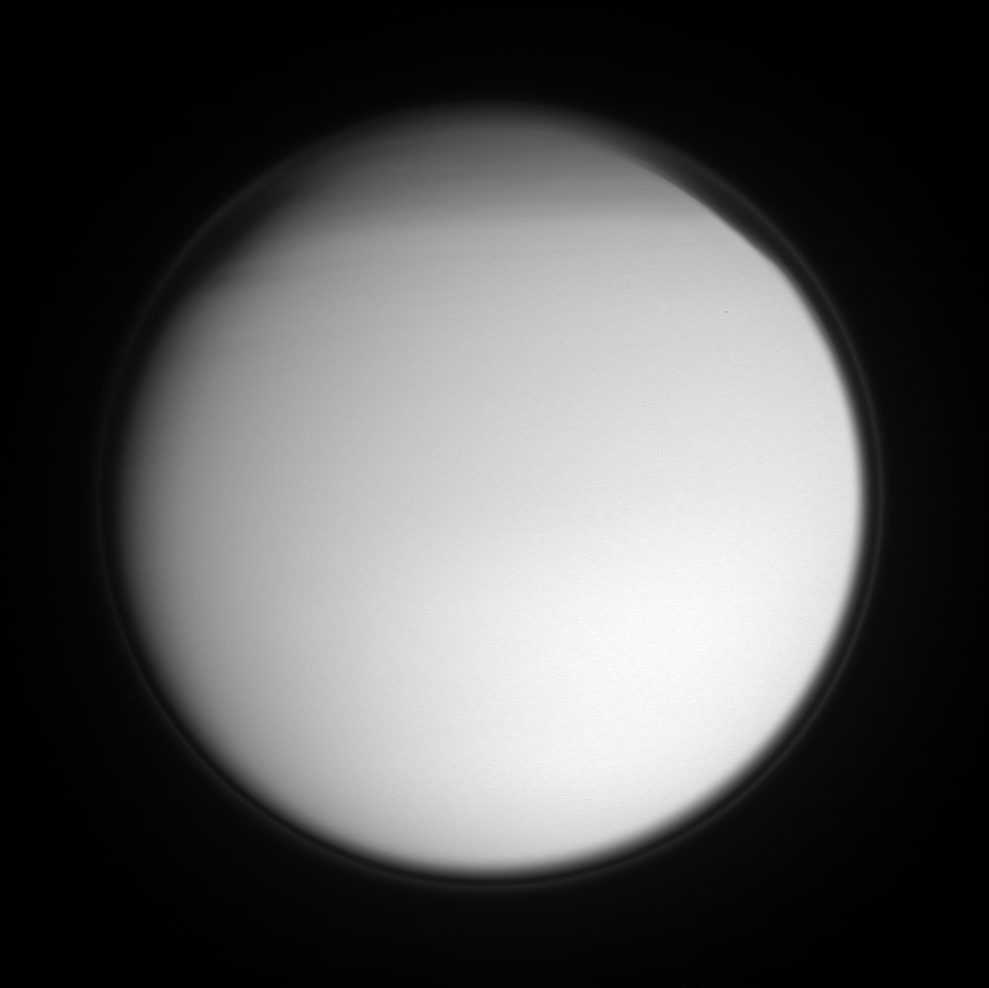

Titan’s Hazes

Titan’s detached, high-altitude haze layer encircles its smoggy globe in this ultraviolet view, which also features the moon’s north polar hood. The northern hemisphere is currently in its Winter season.

Titan is 5,150 kilometers (3,200 miles) across.

The image was taken with the Cassini spacecraft narrow-angle camera on Sept. 2, 2007 using a spectral filter sensitive to wavelengths of ultraviolet light centered at 338 nanometers. The view was obtained at a distance of approximately 1.3 million kilometers (816,000 miles) from Titan and at a Sun-Titan-spacecraft, or phase, angle of 20 degrees. Image scale is 8 kilometers (5 miles) per pixel.

The Cassini-Huygens mission is a cooperative project of NASA, the European Space Agency and the Italian Space Agency. The Jet Propulsion Laboratory, a division of the California Institute of Technology in Pasadena, manages the mission for NASA’s Science Mission Directorate, Washington, D.C. The Cassini orbiter and its two onboard cameras were designed, developed and assembled at JPL. The imaging operations center is based at the Space Science Institute in Boulder, Colo.

Credit: NASA/JPL/Space Science Institute